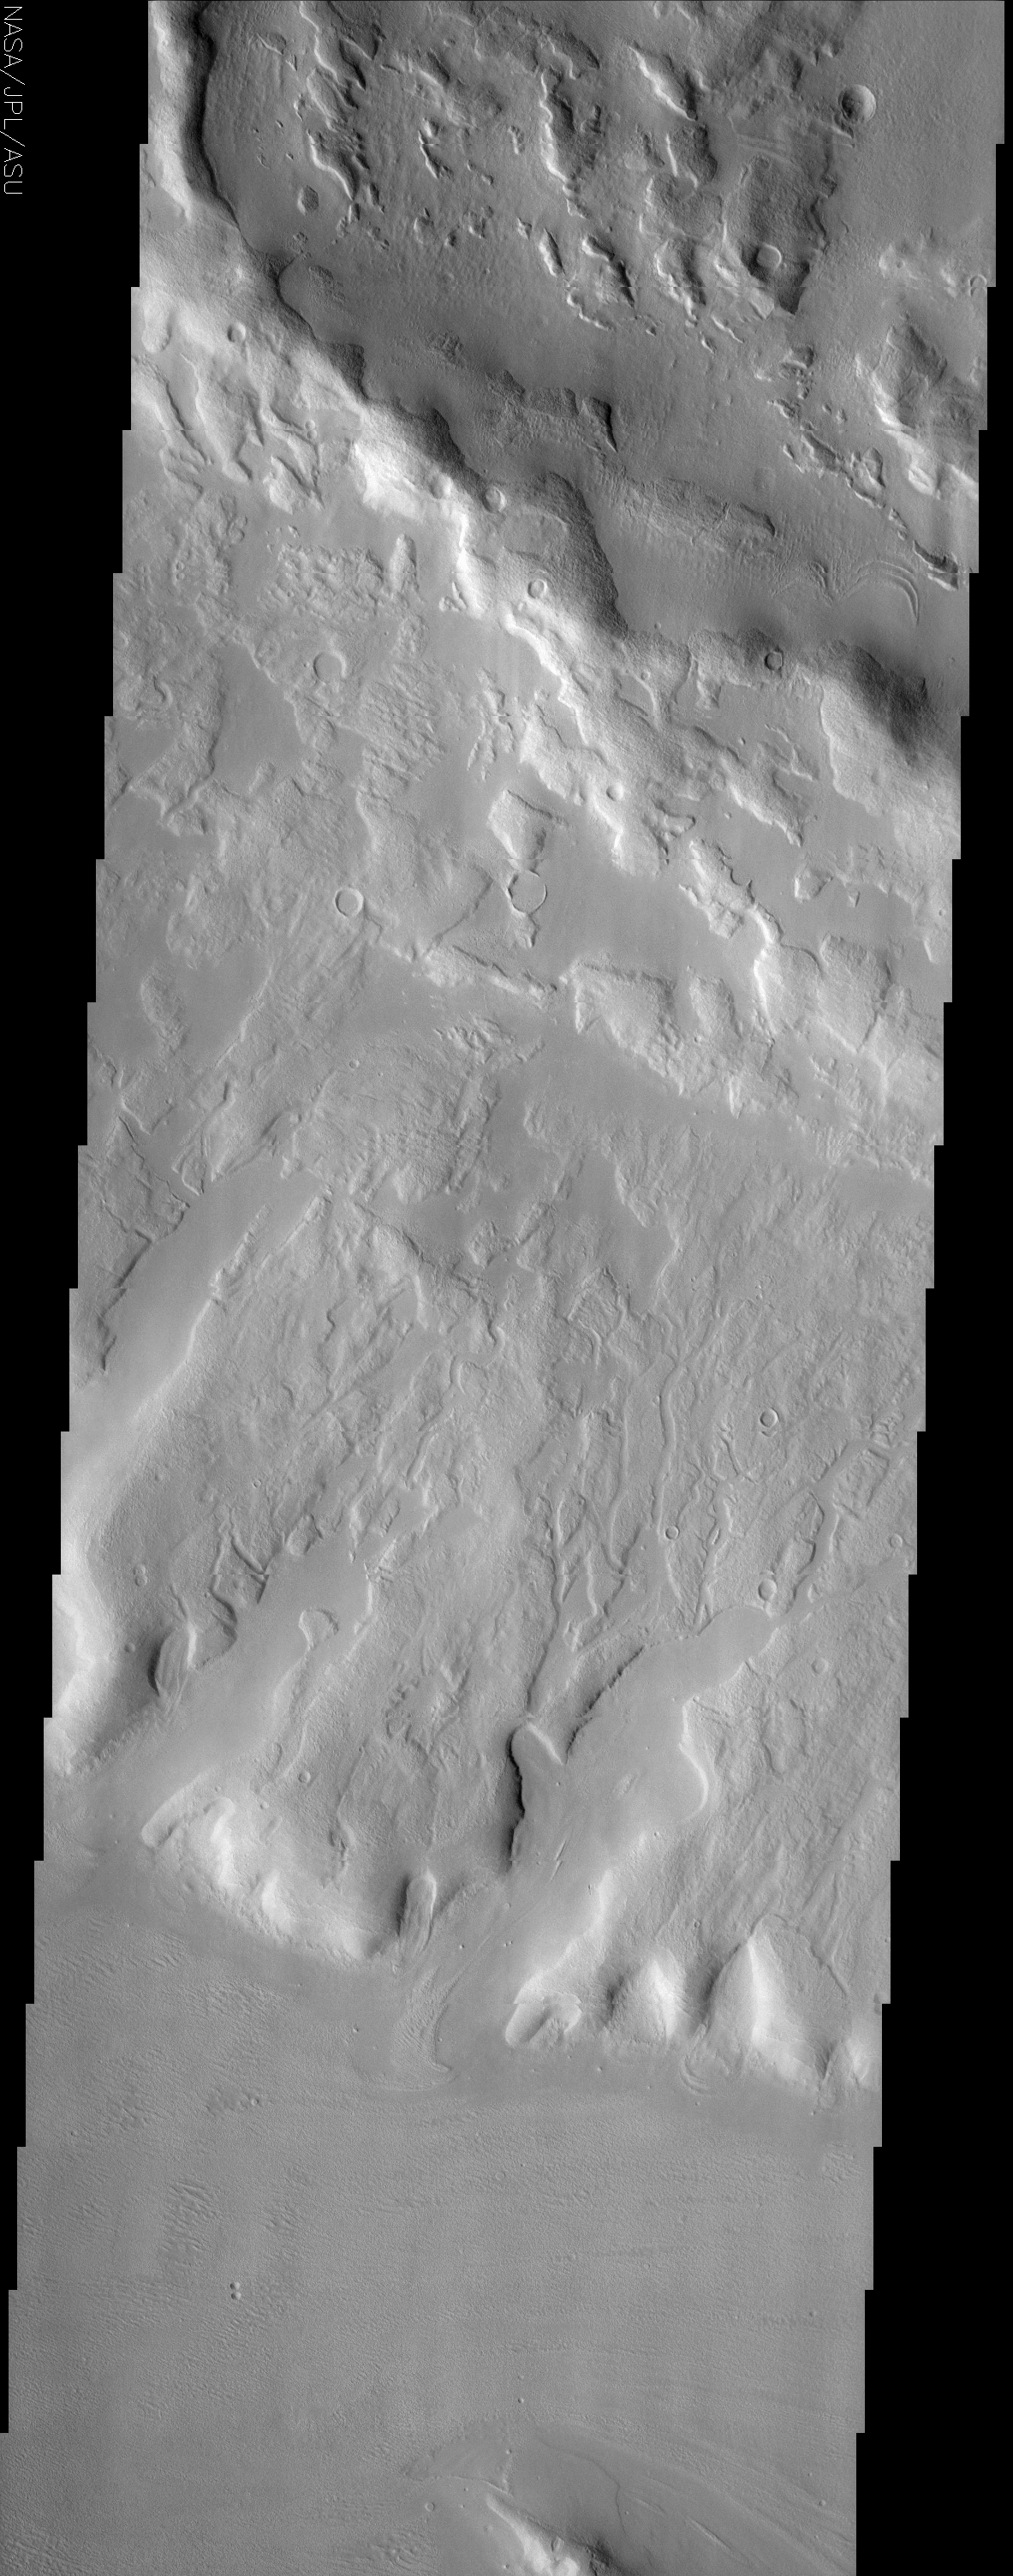

Ismenia Fossae

(Released 2 July 2002)
This THEMIS image is in a region of Mars’ northern hemisphere called Ismenia Fossae. Most of the landforms in this image are the degraded remains of impact crater rim and ejecta from an unnamed crater (75 km diameter) just north of this scene (refer to the context image). The terminus of this ejecta blanket can be seen in the lower third of the image. The hills and other topographic highs of this landscape appear to be mantled. This mantling layer has itself been modified to produce a pitted, knobby surface in places. The presence of water ice in the mantling material is a likely possibility. Also visible in this image are some small degraded craters located primarily in the upper half of this scene.

Credit: NASA/JPL/Arizona State University